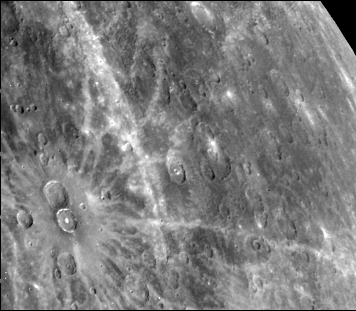

Prominent Rayed Craters

These two prominent rayed craters are located at 40 degrees N, 124 degrees W. Bright halos extend as far as 2 crater diameters beyond crater rims. Individual rays extend from halo. Bright streak extending from middle top to lower is unrelated to the two craters. Craters are 40 km in diameter. This image (FDS 275) was taken during the spacecraft’s first encounter with Mercury

The Mariner 10 mission, managed by the Jet Propulsion Laboratory for NASA’s Office of Space Science, explored Venus in February 1974 on the way to three encounters with Mercury-in March and September 1974 and in March 1975. The spacecraft took more than 7,000 photos of Mercury, Venus, the Earth and the Moon.

Credit: NASA/JPL/Northwestern University